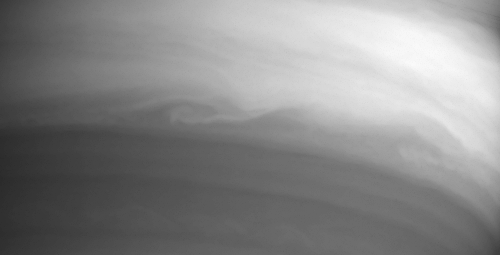

Swirls of Clouds in Infrared

On its approach to Saturn orbit insertion, the narrow angle camera on the Cassini spacecraft snapped this image of a turbulent swirl in the high clouds of Saturn’s atmosphere. The disturbance occurs in the southern edge of the equatorial band. The image was taken on May 21, 2004, from a distance of 22 million kilometers (13.7 million miles) from Saturn through a filter centered at 889 nanometers. The image scale is 131 kilometers (81 miles) per pixel. Contrast in the image was enhanced to aid visibility.

The Cassini-Huygens mission is a cooperative project of NASA, the European Space Agency and the Italian Space Agency. The Jet Propulsion Laboratory, a division of the California Institute of Technology in Pasadena, manages the Cassini-Huygens mission for NASA’s Office of Space Science, Washington, D.C. The Cassini orbiter and its two onboard cameras, were designed, developed and assembled at JPL. The imaging team is based at the Space Science Institute, Boulder, Colo.

Credit: NASA/JPL/Space Science Institute